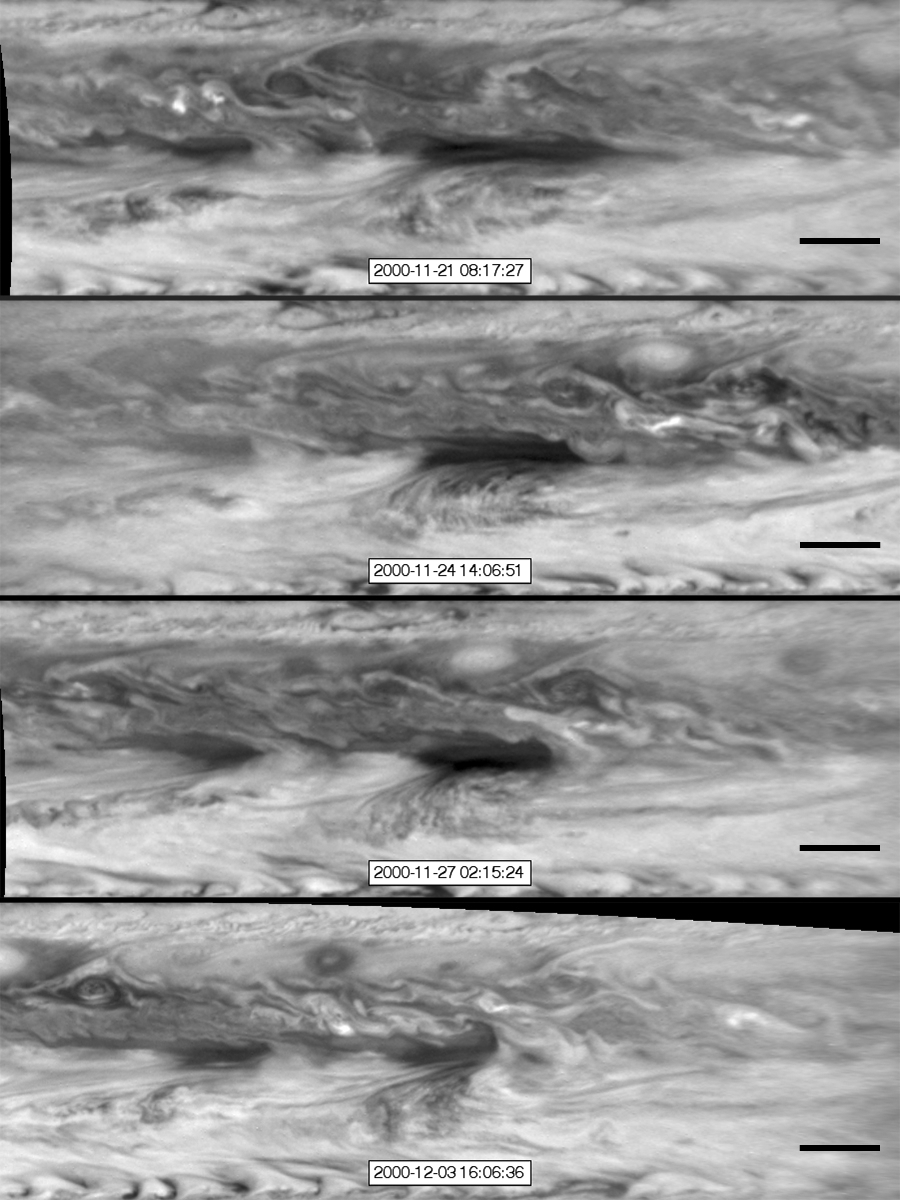

Vortices Bump into a Hot Spot in Jupiter’s Atmosphere

In this series of images from NASA’s Cassini spacecraft, a dark, rectangular hot spot (top) interacts with a line of vortices that approaches from on the upper-right side (second panel). The interaction distorts the shape of the hot spot (third panel), leaving it diminished (bottom). The black scale bar is about 6,200 miles (10,000 kilometers) wide, or about twice as wide as the United States.

From top to bottom, these images were taken on Nov. 21, Nov. 24, Nov. 27 and Dec. 3, 2000 by Cassini’s imaging science subsystem.

The Cassini-Huygens mission is a cooperative project of NASA, the European Space Agency and the Italian Space Agency. The Jet Propulsion Laboratory, a division of the California Institute of Technology in Pasadena, manages the mission for NASA’s Science Mission Directorate, Washington. The Cassini orbiter and its two onboard cameras were designed, developed and assembled at JPL. The imaging operations center is based at the Space Science Institute in Boulder, Colo.

Credit: NASA/JPL-Caltech/SSI/GSFC